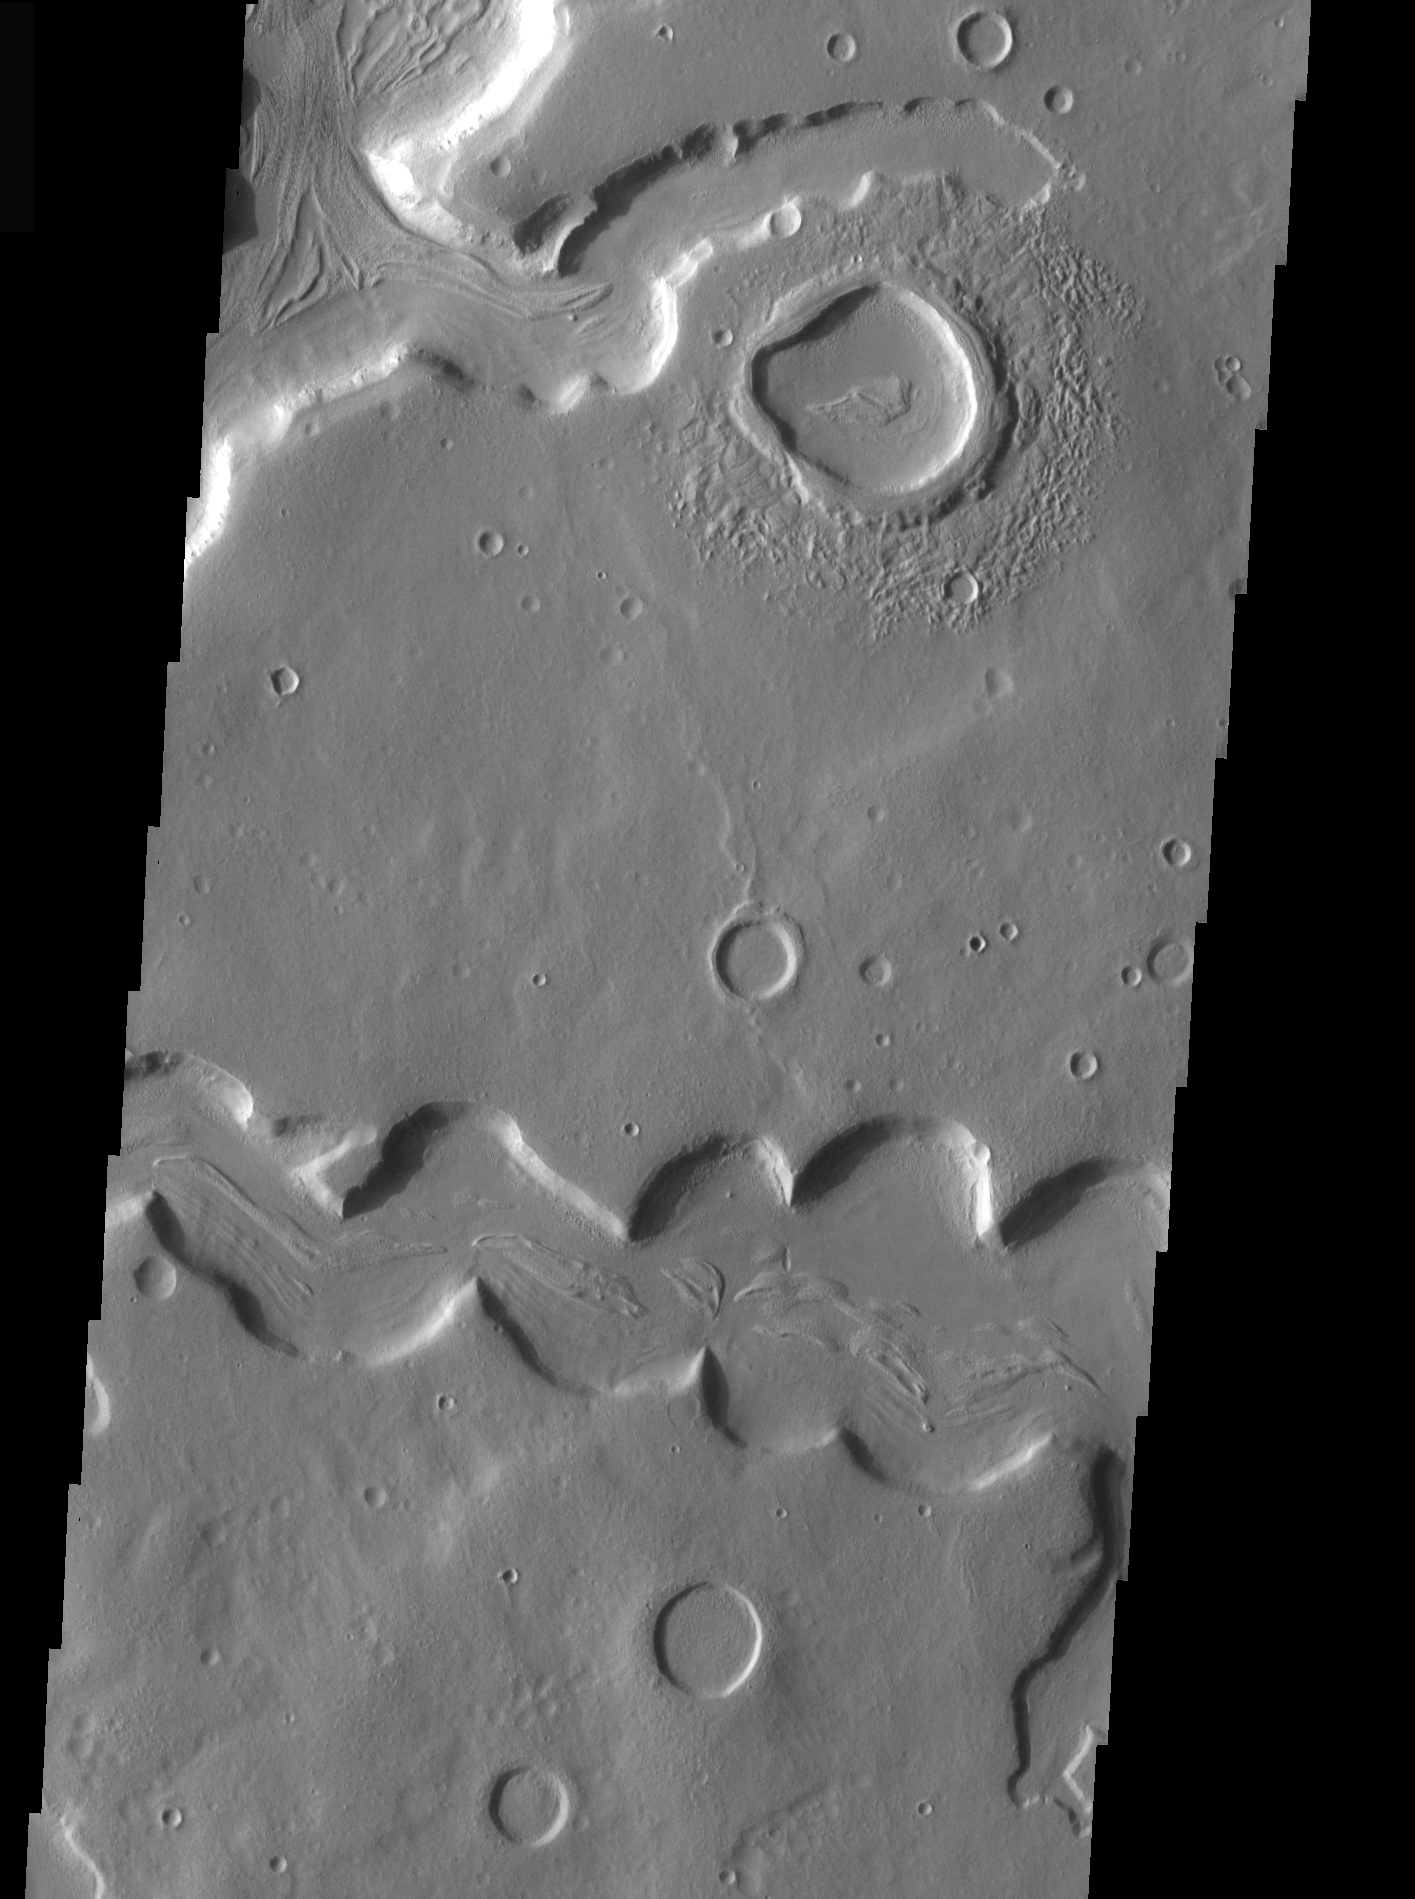

THEMIS Images as Art #37

Welcome to the second annual THEMIS ART MONTH. From Jan. 31 through March 4 we will be showcasing images for their aesthetic value, rather than their science content. Portions of these images resemble things in our everyday lives, from animals to letters of the alphabet. We hope you enjoy our fanciful look at Mars!

What fearsome creature is this, staring to the left? Perhaps a dinosaur?

Note: this THEMIS visual image has not been radiometrically nor geometrically calibrated for this preliminary release. An empirical correction has been performed to remove instrumental effects. A linear shift has been applied in the cross-track and down-track direction to approximate spacecraft and planetary motion. Fully calibrated and geometrically projected images will be released through the Planetary Data System in accordance with Project policies at a later time.

NASA’s Jet Propulsion Laboratory manages the 2001 Mars Odyssey mission for NASA’s Office of Space Science, Washington, D.C. The Thermal Emission Imaging System (THEMIS) was developed by Arizona State University, Tempe, in collaboration with Raytheon Santa Barbara Remote Sensing. The THEMIS investigation is led by Dr. Philip Christensen at Arizona State University. Lockheed Martin Astronautics, Denver, is the prime contractor for the Odyssey project, and developed and built the orbiter. Mission operations are conducted jointly from Lockheed Martin and from JPL, a division of the California Institute of Technology in Pasadena.

Credit: NASA/JPL/Arizona State University